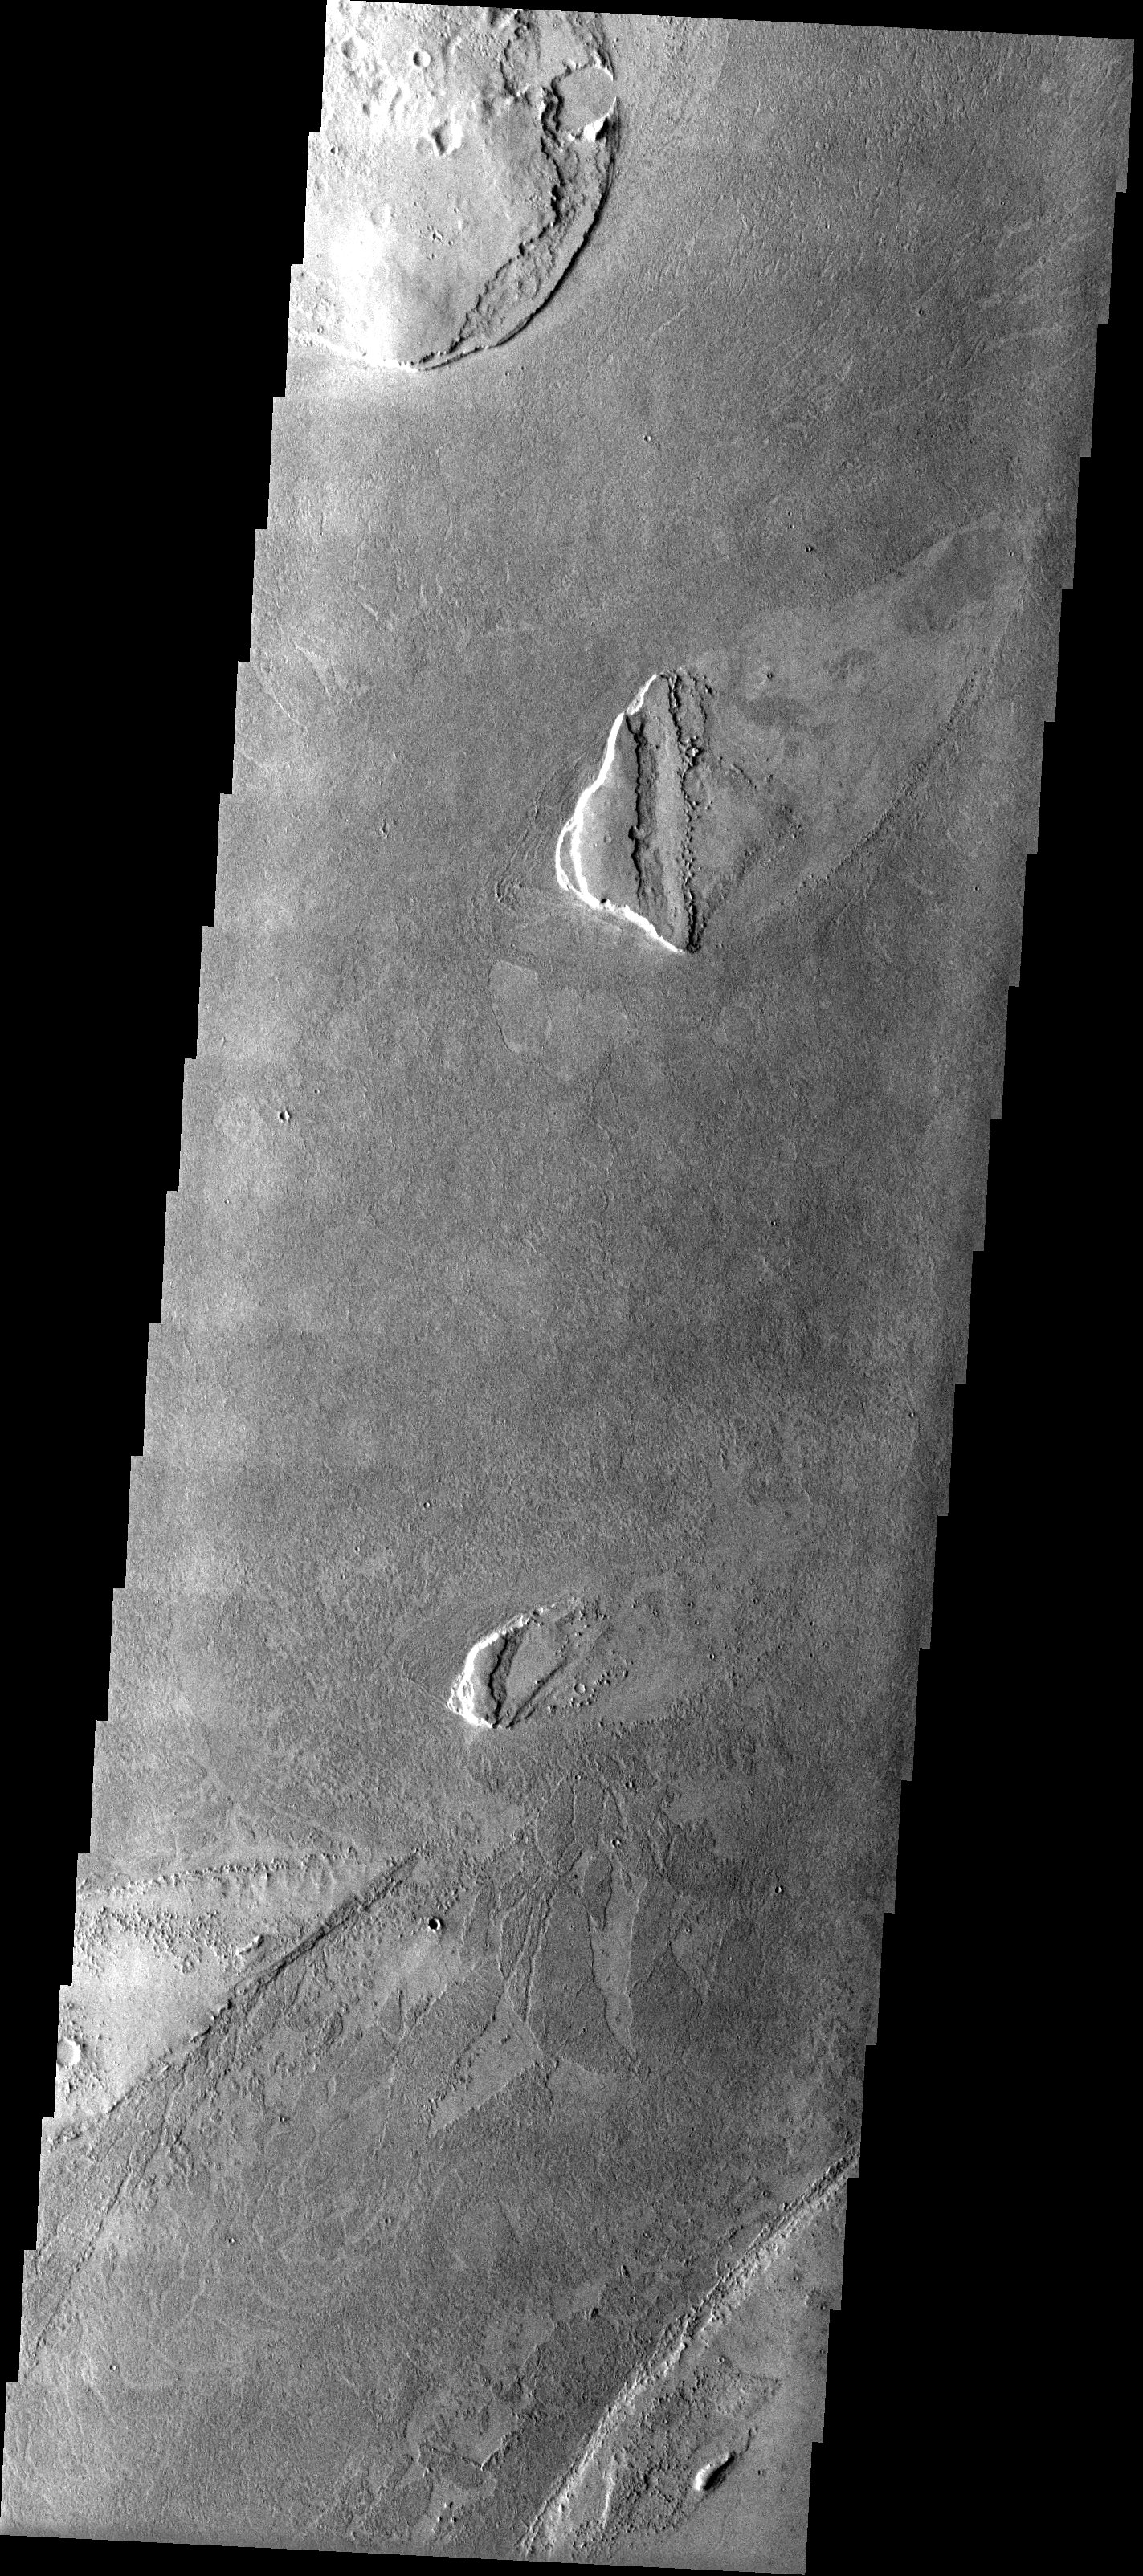

Volcanic Surface Textures

Released 16 June 2003

The platy surface texture observed in this THEMIS image of the vast plains southeast of the volcano Elysium Mons likely formed by very fluid cooling lava. Variations in the surface texture may reflect different cooling or flow rates of the lava. The lack of any large impact craters also points to a relatively young age for these volcanic materials. The two largest impact craters occur in the higher plateau unit indicating that these materials are older.

Image information: VIS instrument. Latitude 11.6, Longitude 182.4 East (177.6 West). 19 meter/pixel resolution.

Note: this THEMIS visual image has not been radiometrically nor geometrically calibrated for this preliminary release. An empirical correction has been performed to remove instrumental effects. A linear shift has been applied in the cross-track and down-track direction to approximate spacecraft and planetary motion. Fully calibrated and geometrically projected images will be released through the Planetary Data System in accordance with Project policies at a later time.

NASA’s Jet Propulsion Laboratory manages the 2001 Mars Odyssey mission for NASA’s Office of Space Science, Washington, D.C. The Thermal Emission Imaging System (THEMIS) was developed by Arizona State University, Tempe, in collaboration with Raytheon Santa Barbara Remote Sensing. The THEMIS investigation is led by Dr. Philip Christensen at Arizona State University. Lockheed Martin Astronautics, Denver, is the prime contractor for the Odyssey project, and developed and built the orbiter. Mission operations are conducted jointly from Lockheed Martin and from JPL, a division of the California Institute of Technology in Pasadena.

Credit: NASA/JPL/Arizona State University